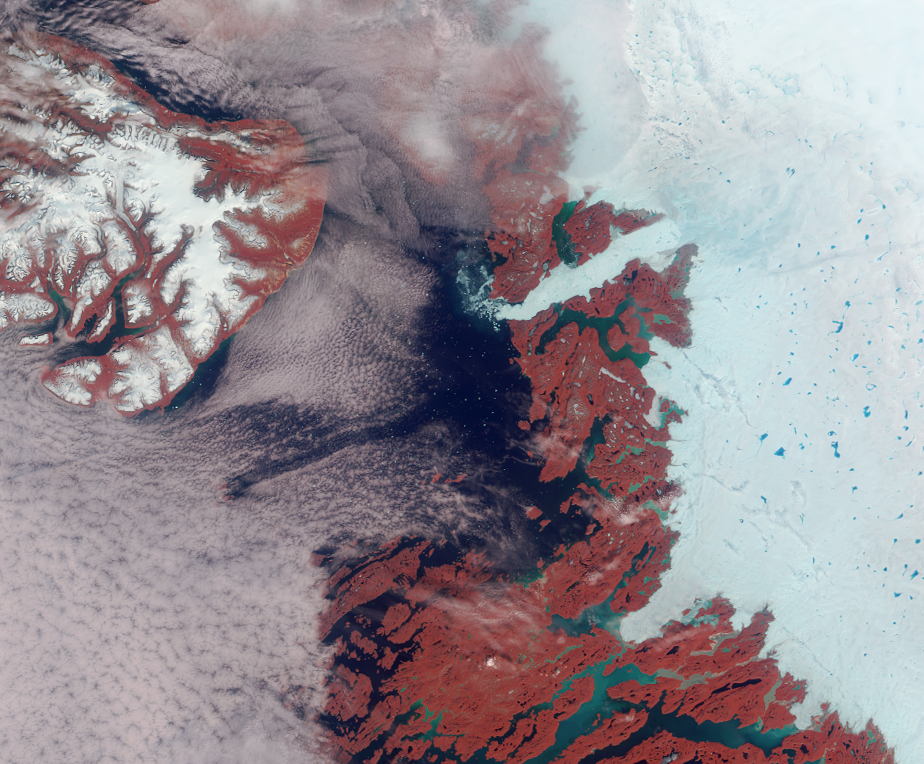

Greenland’s Coast in Holiday Colors

Vibrant reds, emerald greens, brilliant whites, and pastel blues adorn this view of the area surrounding the Jakobshavn Glacier on the western coast of Greenland. The image is a false-color (near-infrared, green, blue) view acquired by the Multi-angle Imaging SpectroRadiometer’s nadir camera. The brightness of vegetation in the near-infrared contributes to the reddish hues; glacial silt gives rise to the green color of the water; and blue-colored melt ponds are visible in the bright white ice. A scattering of small icebergs in Disco Bay adds a touch of glittery sparkle to the scene.

The large island in the upper left is called Qeqertarsuaq. To the east of this island, and just above image center, is the outlet of the fast-flowing Jakobshavn (or Ilulissat) glacier. Jakobshavn is considered to have the highest iceberg production of all Greenland glaciers and is a major drainage outlet for a large portion of the western side of the ice sheet. Icebergs released from the glacier drift slowly with the ocean currents and pose hazards for shipping along the coast.

The Multi-angle Imaging SpectroRadiometer views the daylit Earth continuously and the entire globe between 82 degrees north and 82 degrees south latitude is observed every 9 days. These data products were generated from a portion of the imagery acquired on June 18, 2003 during Terra orbit 18615. The image cover an area of about 254 kilometers x 210 kilometers, and use data from blocks 34 to 35 within World Reference System-2 path 10.

MISR was built and is managed by NASA’s Jet Propulsion Laboratory, Pasadena, CA, for NASA’s Office of Earth Science, Washington, DC. The Terra satellite is managed by NASA’s Goddard Space Flight Center, Greenbelt, MD. JPL is a division of the California Institute of Technology.

Credit: NASA/GSFC/LaRC/JPL, MISR Team.